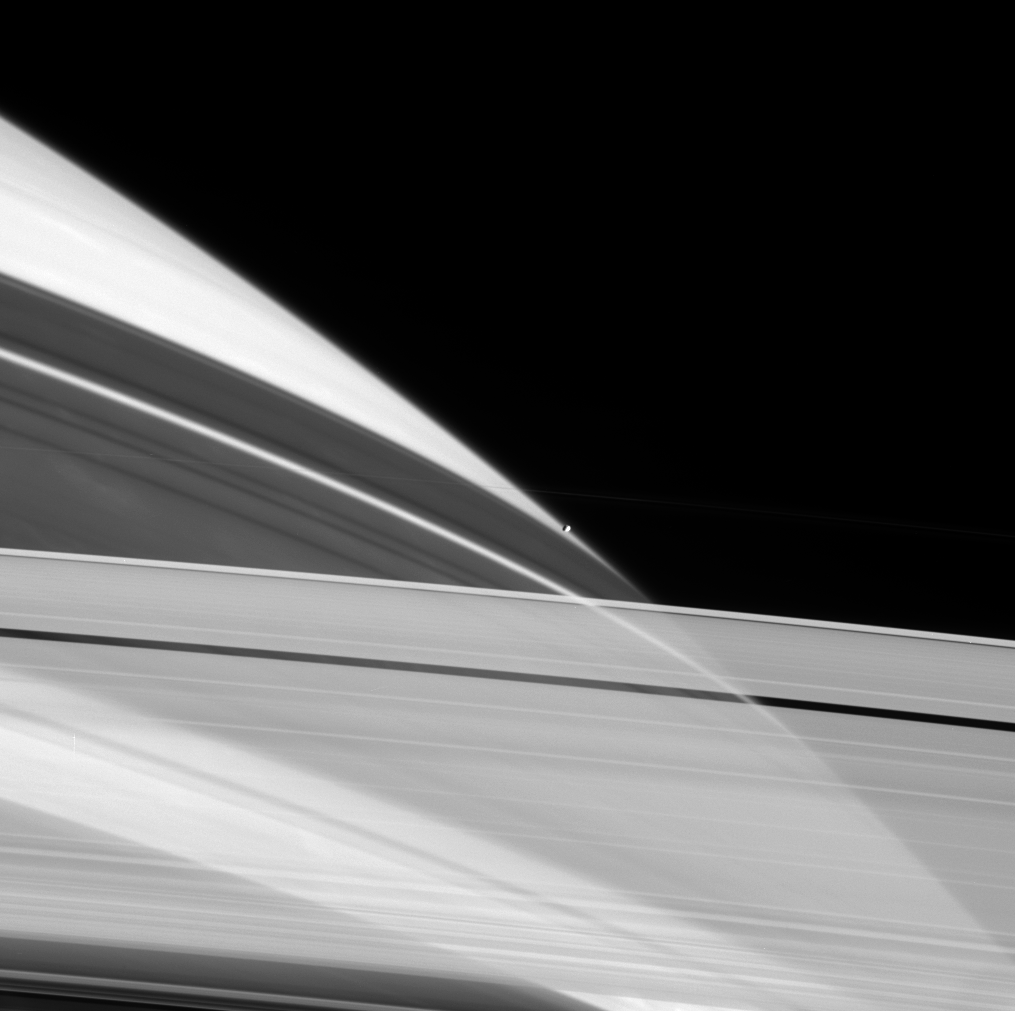

Prometheus On the Edge

Cassini peers through the icy particles that comprise Saturn’s rings as Prometheus sits perched on the planet’s limb (edge). The rings cast shadows on the planet, with darker regions corresponding to places where the ring material is denser. The narrow dense regions are created by gravitational resonances with moons, like Prometheus, that orbit near the rings. Prometheus is 102 kilometers (63 miles) across.

The thin, bright core of the F ring can be seen against the planet and above Prometheus.

The image was taken in visible light with the Cassini spacecraft narrow-angle camera on June 3, 2005, at a distance of approximately 2.1 million kilometers (1.3 million miles) from Saturn. The image scale is 13 kilometers (8 miles) per pixel.

The Cassini-Huygens mission is a cooperative project of NASA, the European Space Agency and the Italian Space Agency. The Jet Propulsion Laboratory, a division of the California Institute of Technology in Pasadena, manages the mission for NASA’s Science Mission Directorate, Washington, D.C. The Cassini orbiter and its two onboard cameras were designed, developed and assembled at JPL. The imaging team is based at the Space Science Institute, Boulder, Colo.

Credit: NASA/JPL/Space Science Institute